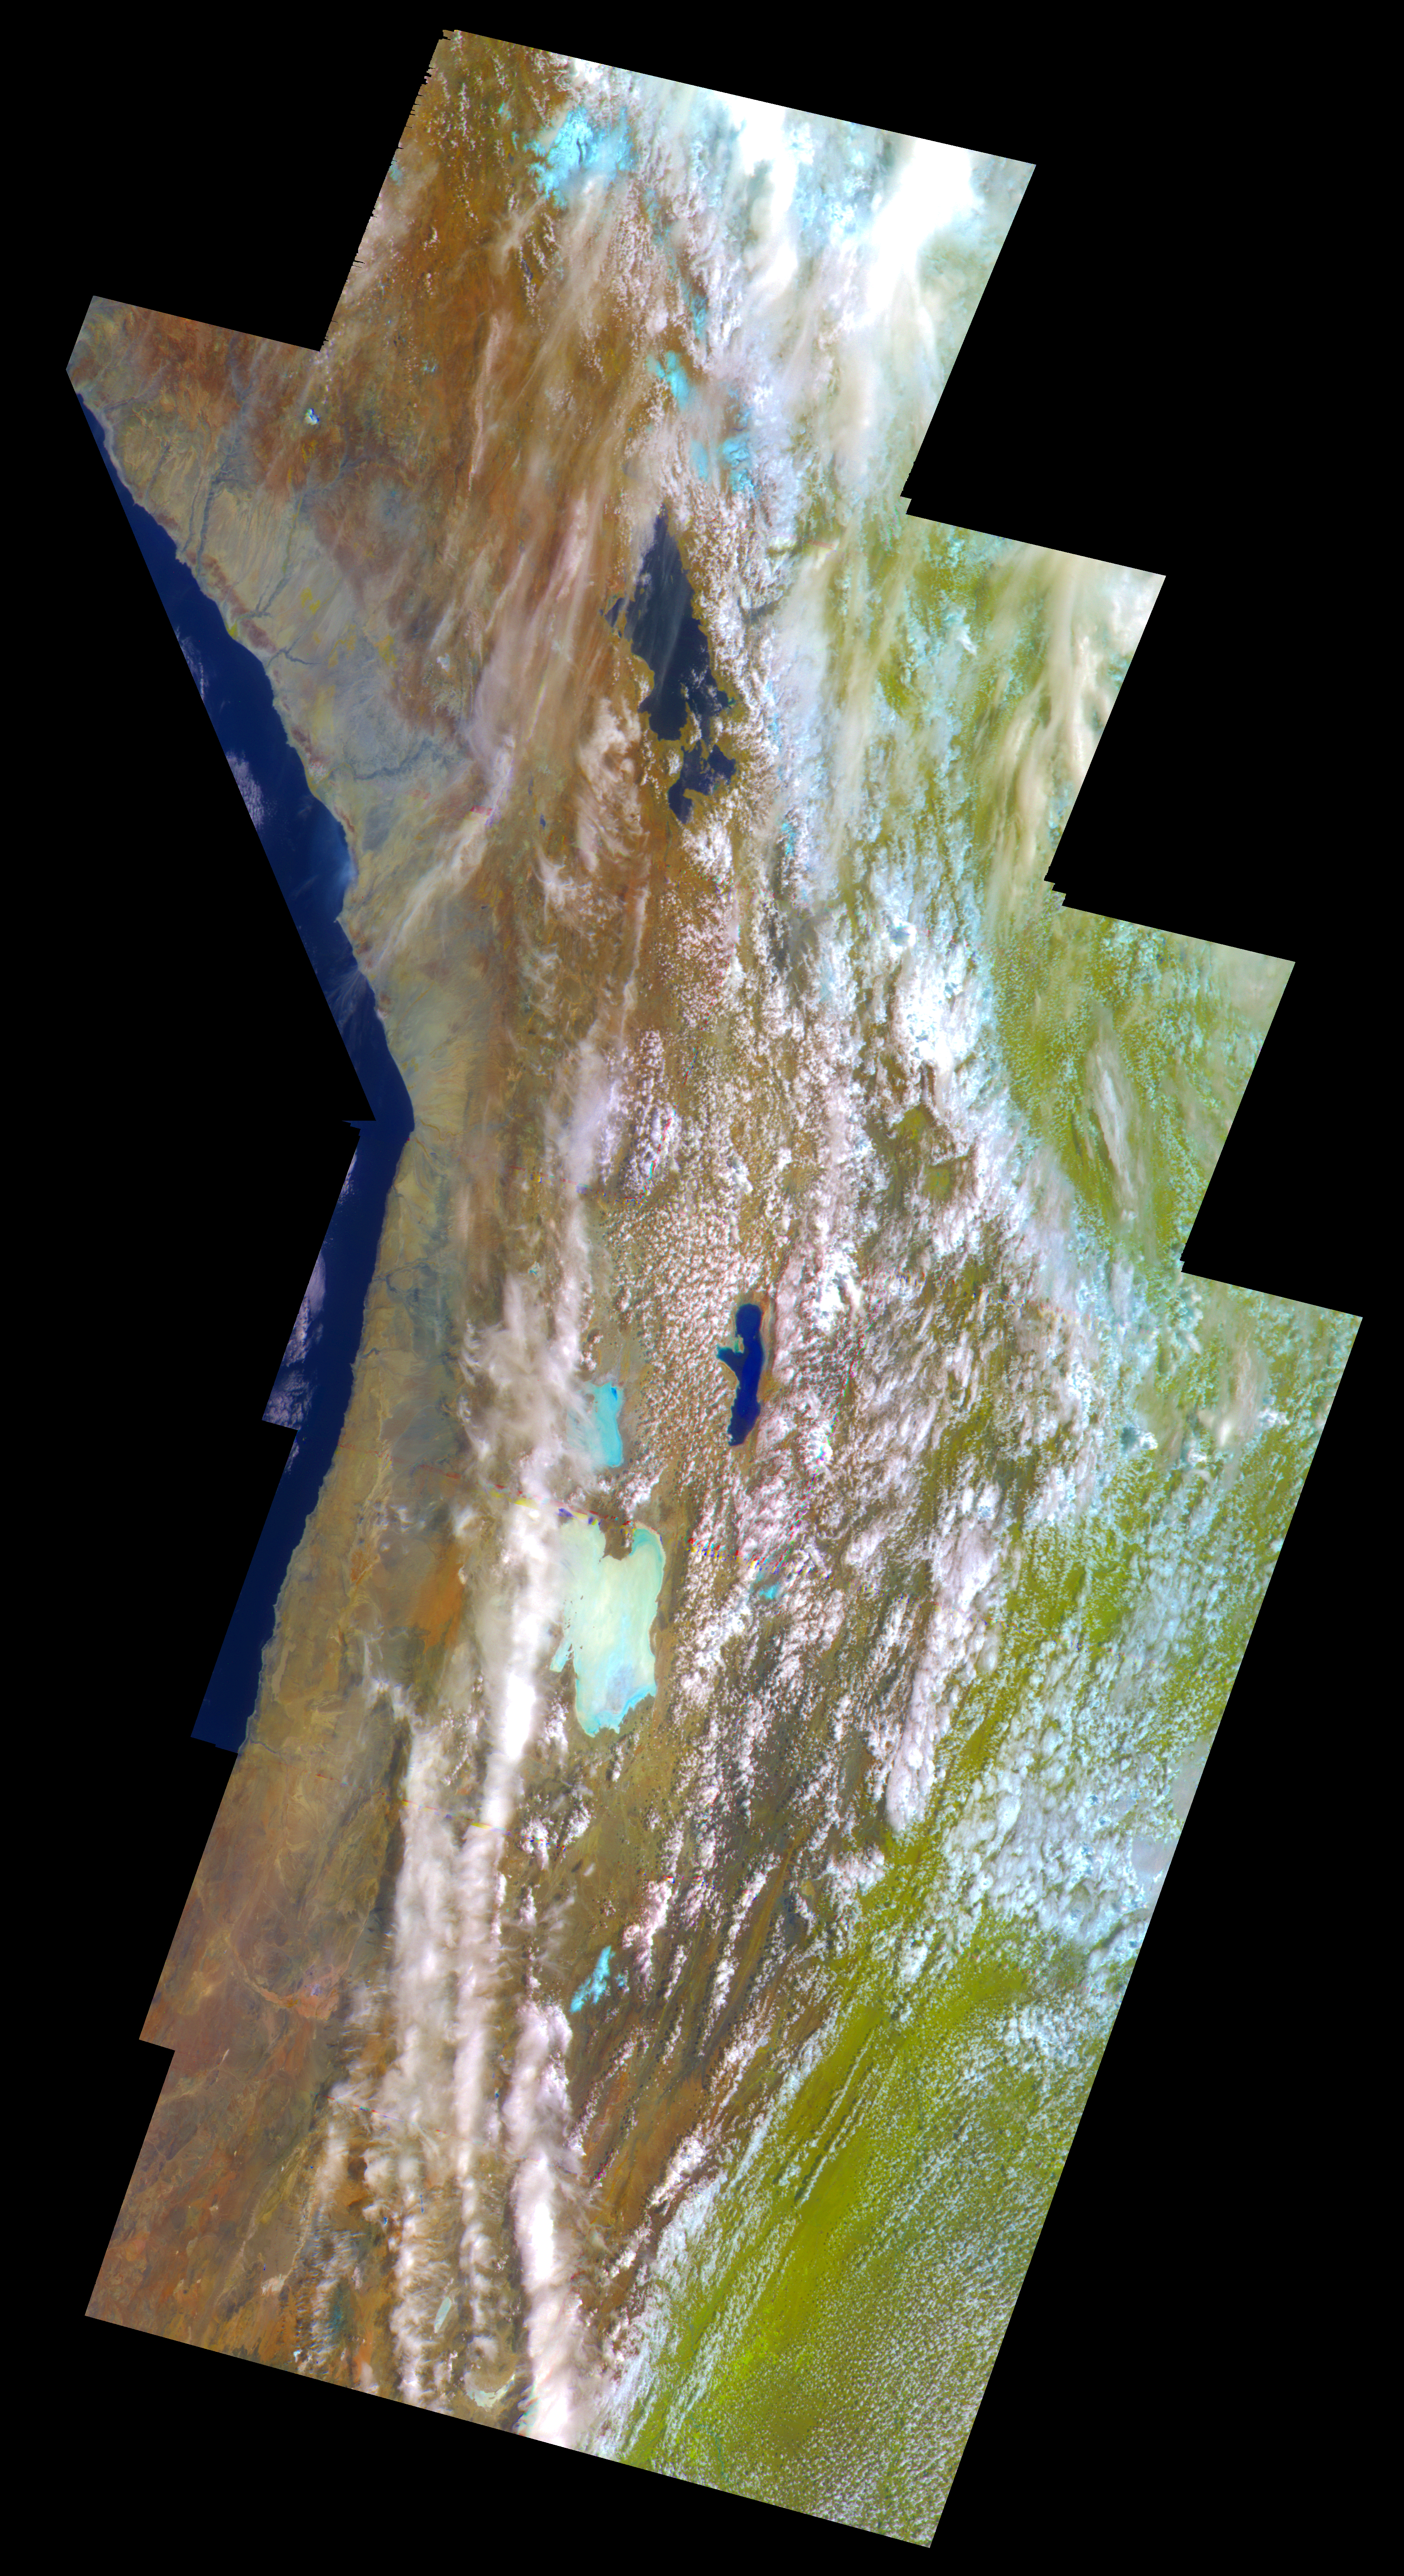

Earth – False Color Mosaic of the Andes

This false-color mosaic of the central part of the Andes mountains of South America (70 degrees west longitude, 19 degrees south latitude) is made up of 42 images acquired by the Galileo spacecraft from an altitude of about 25,000 kilometers (15,000 miles). A combination of visible (green) and near-infrared (0.76 and 1.0-micron) filters was chosen for this view to separate regions with distinct vegetation and soil types. The mosaic shows the area where Chile, Peru and Bolivia meet. The Pacific Coast appears at the left of the image– Galileo captured this view as it traveled west over the Pacific Ocean, looking back at the Andes. Lakes Titicaca and Poopo are nearly black patches at the top and center, respectively; a large light-blue area below and to the left of Lake Poopo is Salar de Uyuni, a dry salt lake some 120 kilometers (75 miles) across. These lakes lie in the Altiplano, a region between the western and eastern Andes, which are covered by clouds. The vegetation-bearing Gran Chaco plains east of the Andes appear pale green. Light-blue patches in the mountains to the north are glaciers.

Credit: NASA/JPL